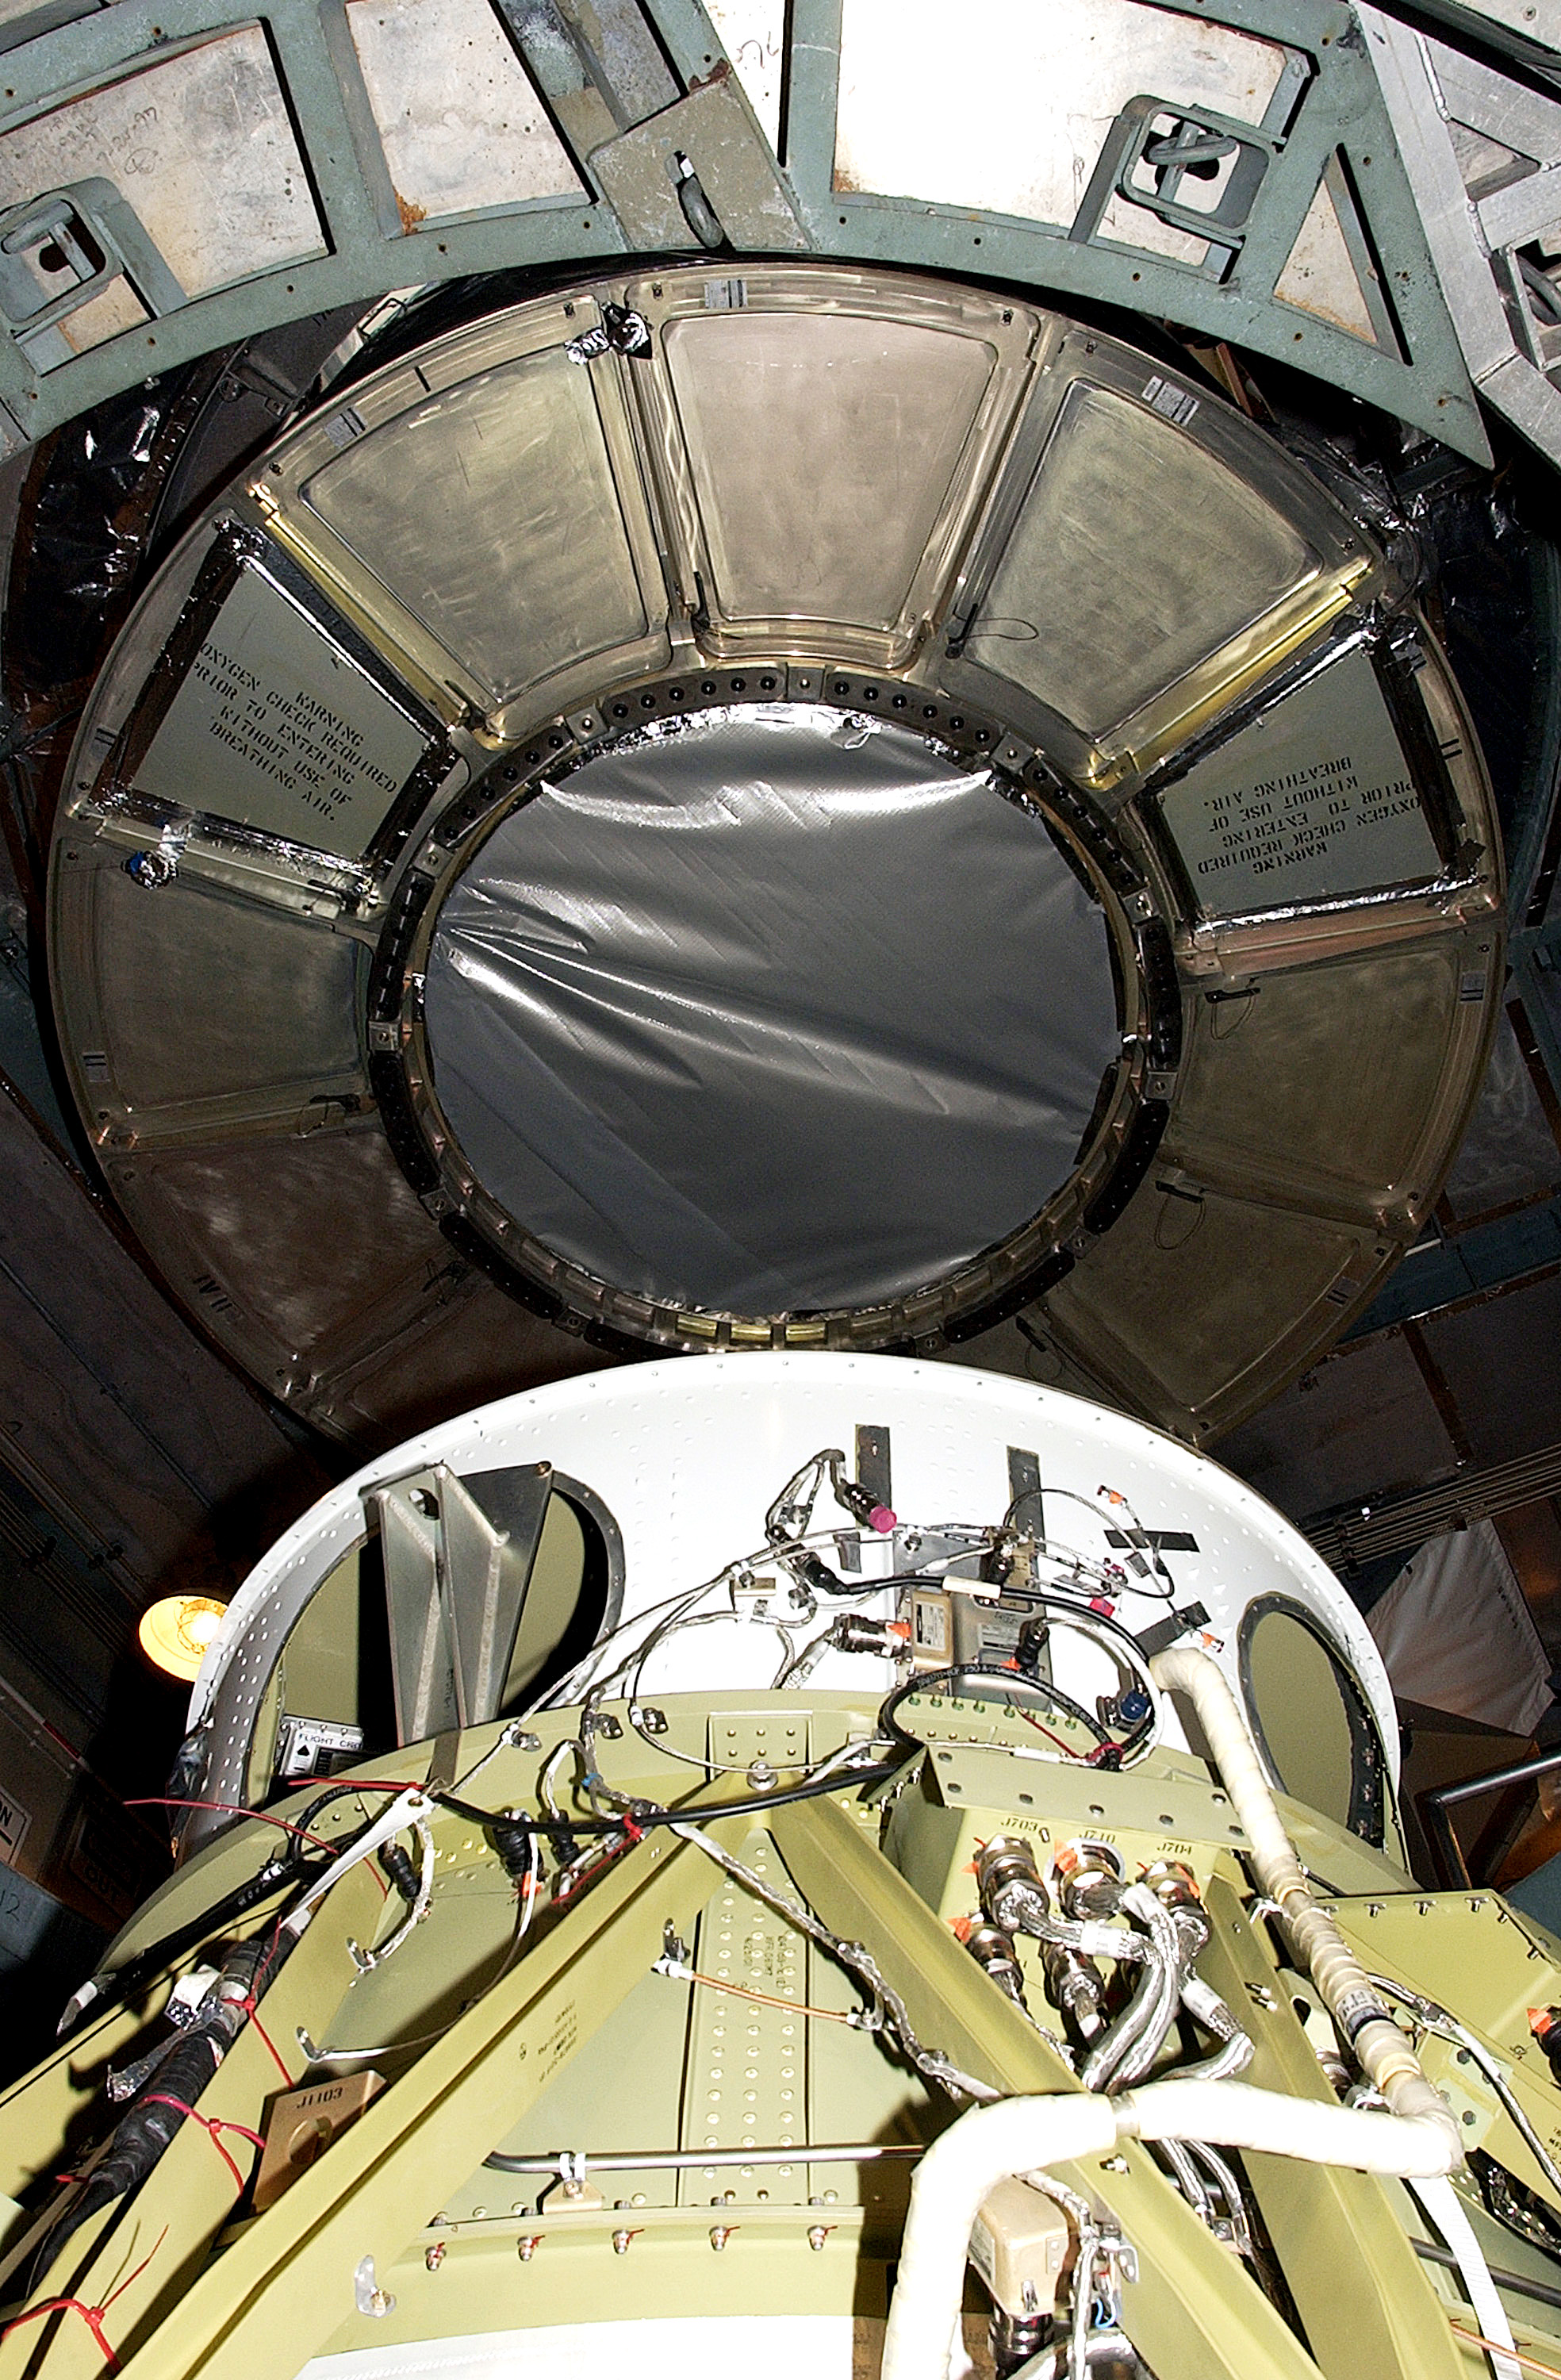

First Launch Attempt

The Spitzer Space Telescope was enclosed in a protective canister, transferred to the top of a Delta II rocket, but not launched due to engineering concerns that delayed the launch. The rocket initially meant to launch Spitzer was then used for a Mars mission, which had a more restricted launch window, and the Spitzer launch was delayed until August 25, 2003.

Credit: NASA/KSC